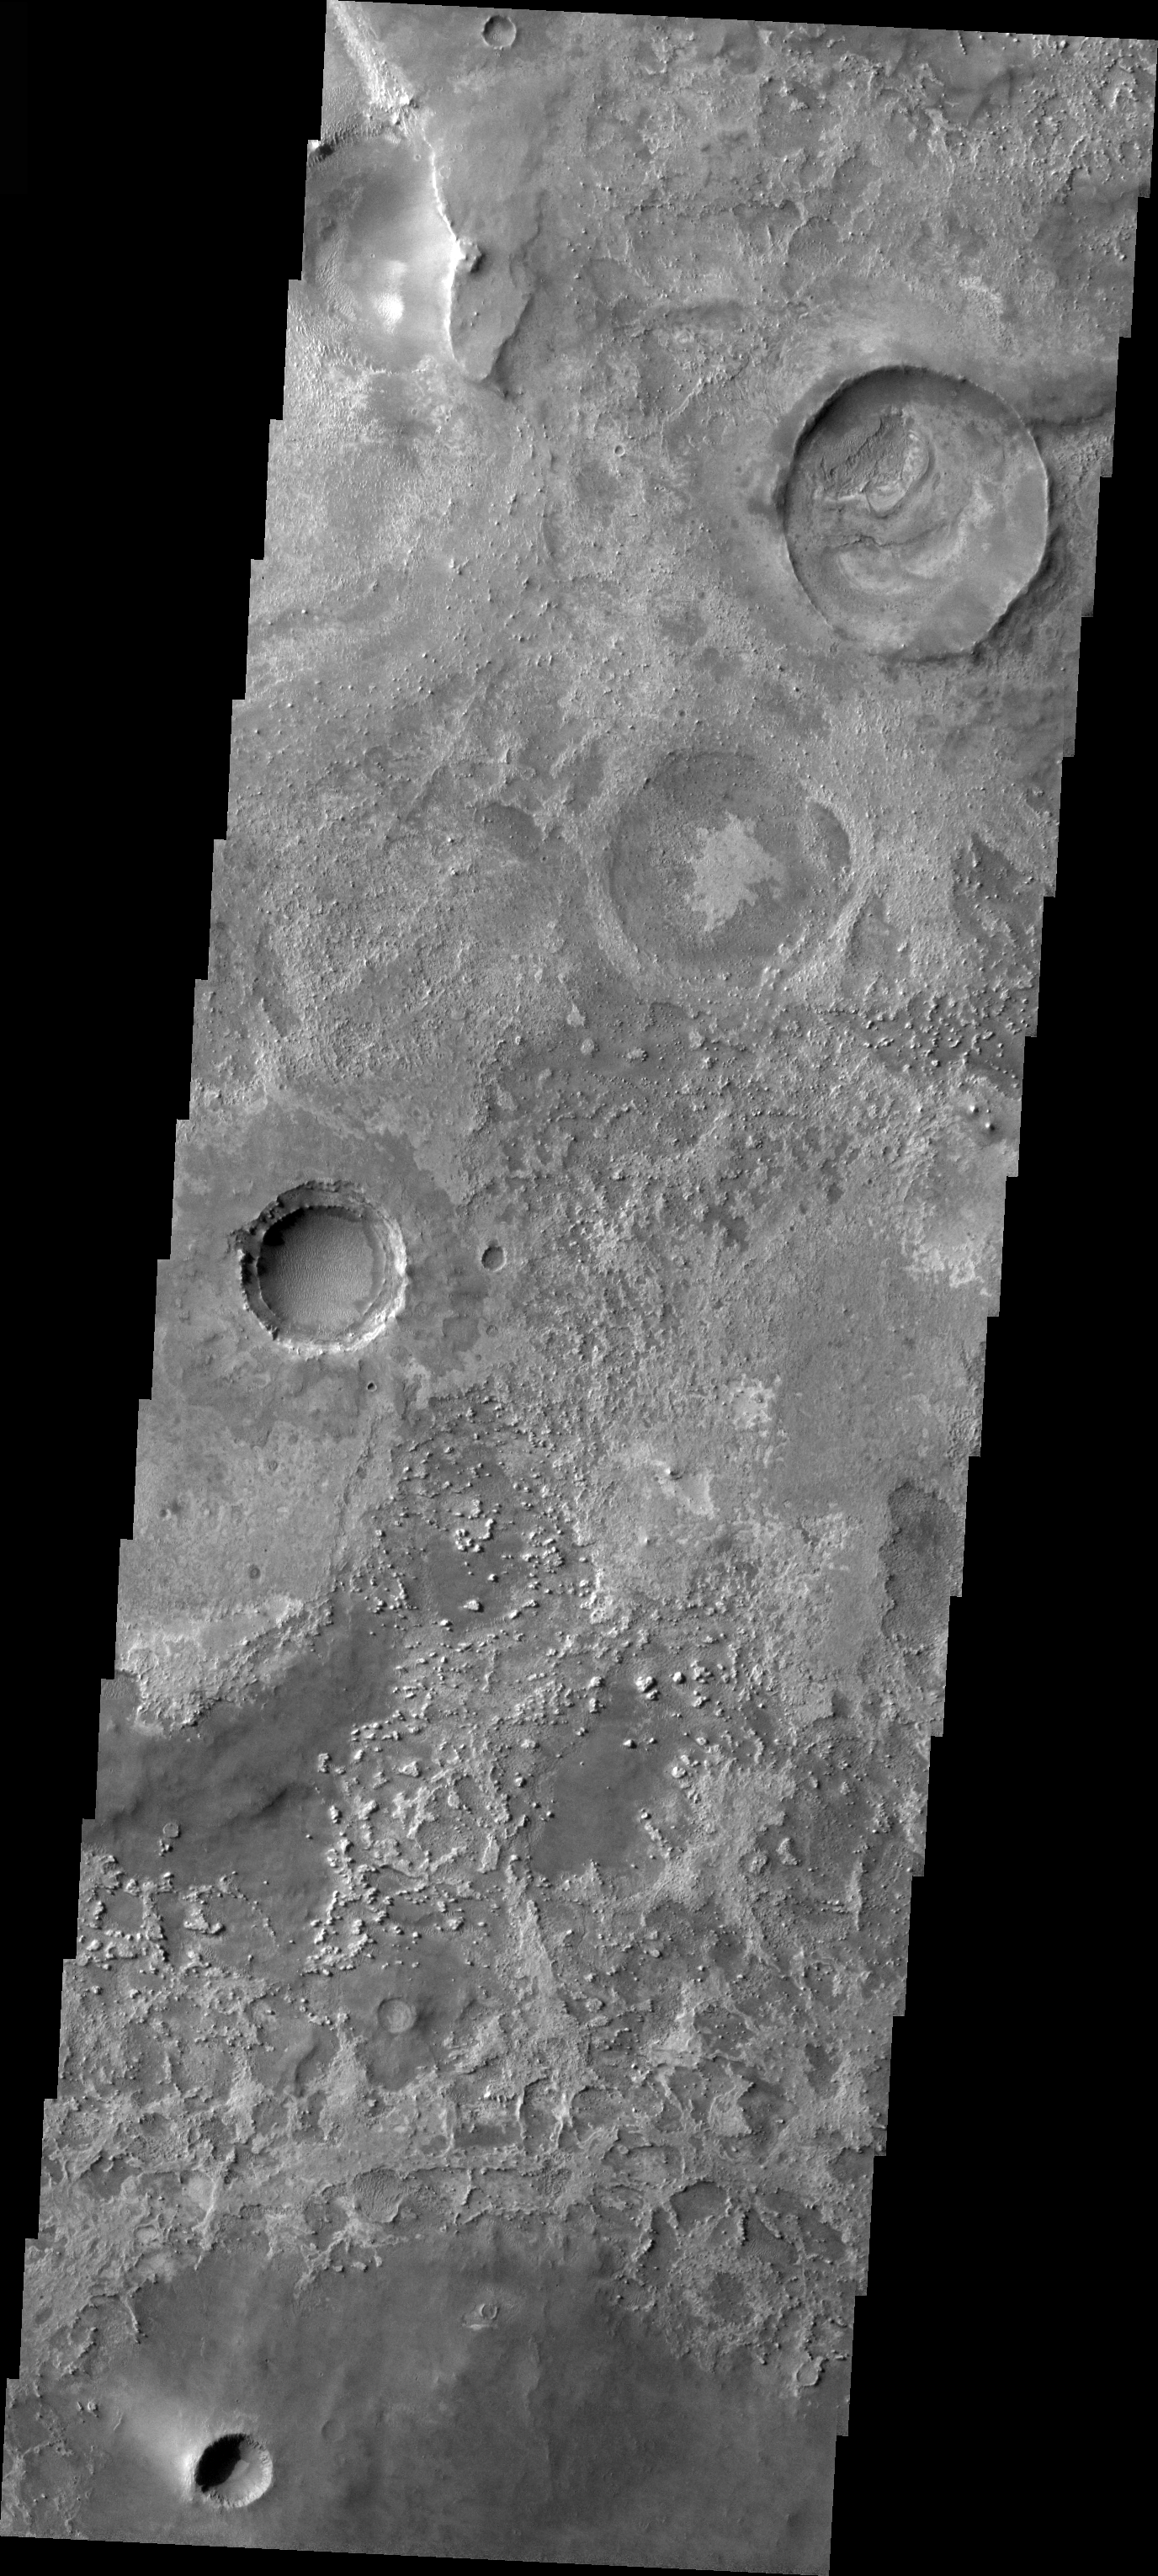

Craters in Meridiani

Released 16 March 2004

The Odyssey spacecraft has completed a full Mars year of observations of the red planet. For the next several weeks the Image of the Day will look back over this first mars year. It will focus on four themes: 1) the poles – with the seasonal changes seen in the retreat and expansion of the caps; 2) craters – with a variety of morphologies relating to impact materials and later alteration, both infilling and exhumation; 3) channels – the clues to liquid surface flow; and 4) volcanic flow features. While some images have helped answer questions about the history of Mars, many have raised new questions that are still being investigated as Odyssey continues collecting data as it orbits Mars.

This daytime VIS image was collected on October 19, 2002 during the northern spring season. The three craters represent possibly three different ages of creaters, the youngest being the crater in the lower left which contains dunes.

Image information: VIS instrument. Latitude 0.4, Longitude 5.8 East (354.2 West). 19 meter/pixel resolution.

Note: this THEMIS visual image has not been radiometrically nor geometrically calibrated for this preliminary release. An empirical correction has been performed to remove instrumental effects. A linear shift has been applied in the cross-track and down-track direction to approximate spacecraft and planetary motion. Fully calibrated and geometrically projected images will be released through the Planetary Data System in accordance with Project policies at a later time.

NASA’s Jet Propulsion Laboratory manages the 2001 Mars Odyssey mission for NASA’s Office of Space Science, Washington, D.C. The Thermal Emission Imaging System (THEMIS) was developed by Arizona State University, Tempe, in collaboration with Raytheon Santa Barbara Remote Sensing. The THEMIS investigation is led by Dr. Philip Christensen at Arizona State University. Lockheed Martin Astronautics, Denver, is the prime contractor for the Odyssey project, and developed and built the orbiter. Mission operations are conducted jointly from Lockheed Martin and from JPL, a division of the California Institute of Technology in Pasadena.

Credit: NASA/JPL/Arizona State University